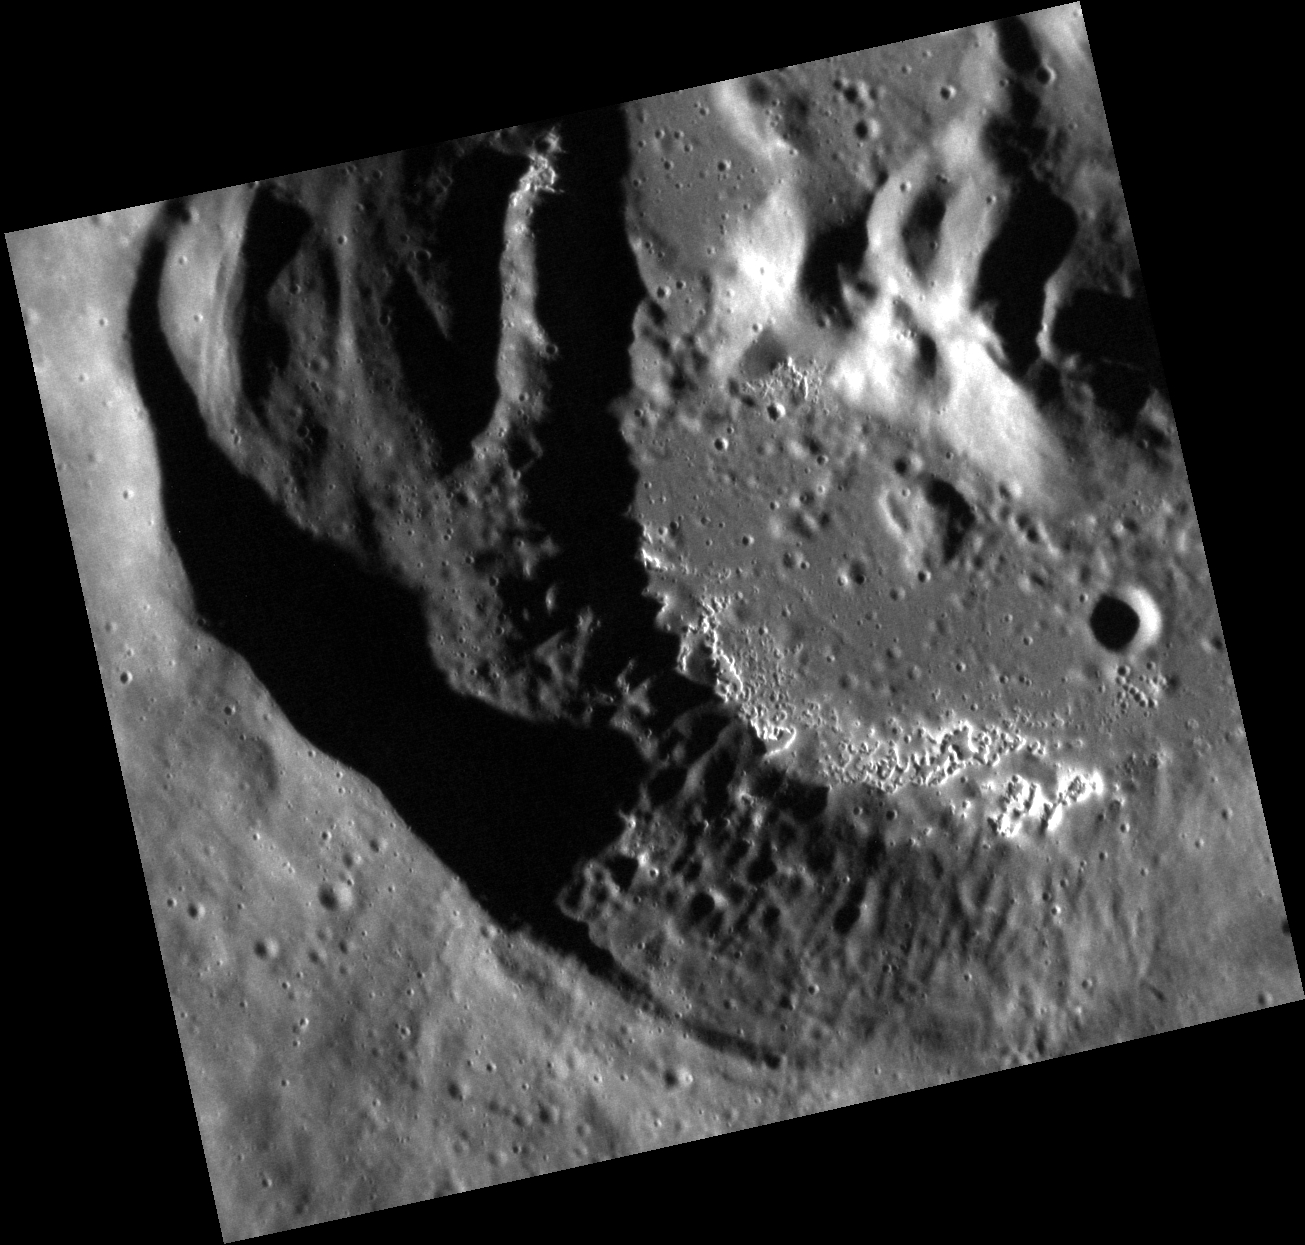

Happy Hollow-een!

Creeping out from the shadows, the hollows snake their way across this crater floor. Their white, ghostly halos stand in stark contrast to the generally dark surface of Mercury. The low sun angle of this image highlights the many small craters speckling the landscape.

This image was acquired as a high-resolution targeted observation. Targeted observations are images of a small area on Mercury’s surface at resolutions much higher than the 200-meter/pixel morphology base map. It is not possible to cover all of Mercury’s surface at this high resolution, but typically several areas of high scientific interest are imaged in this mode each week.

Date acquired: October 13, 2012
Image Mission Elapsed Time (MET): 258631067
Image ID: 2758254
Instrument: Narrow Angle Camera (NAC) of the Mercury Dual Imaging System (MDIS)
Center Latitude: 37.66°
Center Longitude: 321.0° E
Resolution: 20 meters/pixel
Scale: The crater has a diameter of about 30 kilometers (19 miles).
Incidence Angle: 73.8°
Emission Angle: 22.1°
Phase Angle: 96.0°

The MESSENGER spacecraft is the first ever to orbit the planet Mercury, and the spacecraft’s seven scientific instruments and radio science investigation are unraveling the history and evolution of the Solar System’s innermost planet. Visit the Why Mercury? section of this website to learn more about the key science questions that the MESSENGER mission is addressing. During the one-year primary mission, MDIS acquired 88,746 images and extensive other data sets. MESSENGER is now in a year-long extended mission, during which plans call for the acquisition of more than 80,000 additional images to support MESSENGER’s science goals.

These images are from MESSENGER, a NASA Discovery mission to conduct the first orbital study of the innermost planet, Mercury. For information regarding the use of images, see the MESSENGER image use policy.

Credit: NASA/Johns Hopkins University Applied Physics Laboratory/Carnegie Institution of Washington